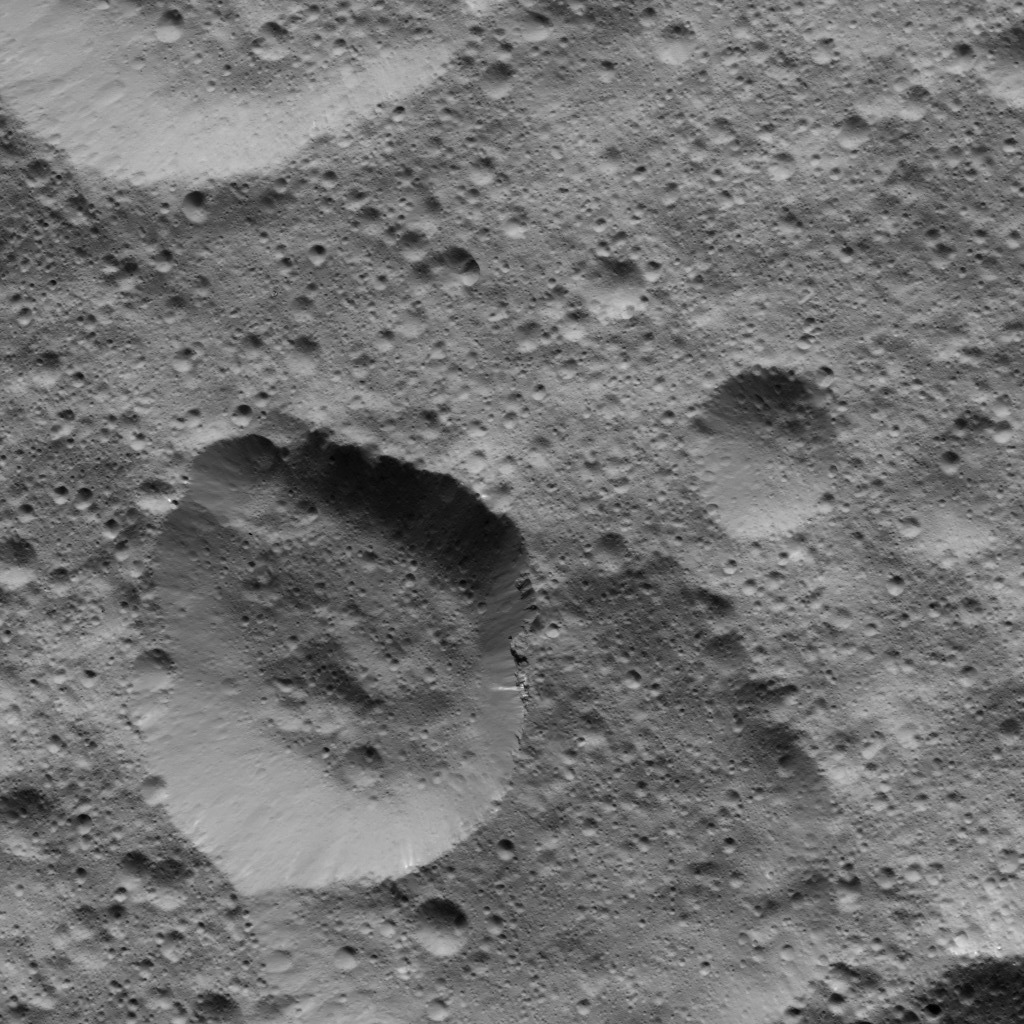

Dawn LAMO Image 96

This picture shows craters in the northern hemisphere of Ceres. The large crater at lower left displays several bright streaks on its walls.

The view is centered at approximately 36 degrees north latitude, 332 degrees east longitude. NASA’s Dawn spacecraft took this image on April 17, 2016, from its low-altitude mapping orbit, at a distance of about 240 miles (385 kilometers) above the surface. The image resolution is 120 feet (35 meters) per pixel.

Dawn’s mission is managed by JPL for NASA’s Science Mission Directorate in Washington. Dawn is a project of the directorate’s Discovery Program, managed by NASA’s Marshall Space Flight Center in Huntsville, Alabama. UCLA is responsible for overall Dawn mission science. Orbital ATK, Inc., in Dulles, Virginia, designed and built the spacecraft. The German Aerospace Center, the Max Planck Institute for Solar System Research, the Italian Space Agency and the Italian National Astrophysical Institute are international partners on the mission team.

Credit: NASA/JPL-Caltech/UCLA/MPS/DLR/IDA